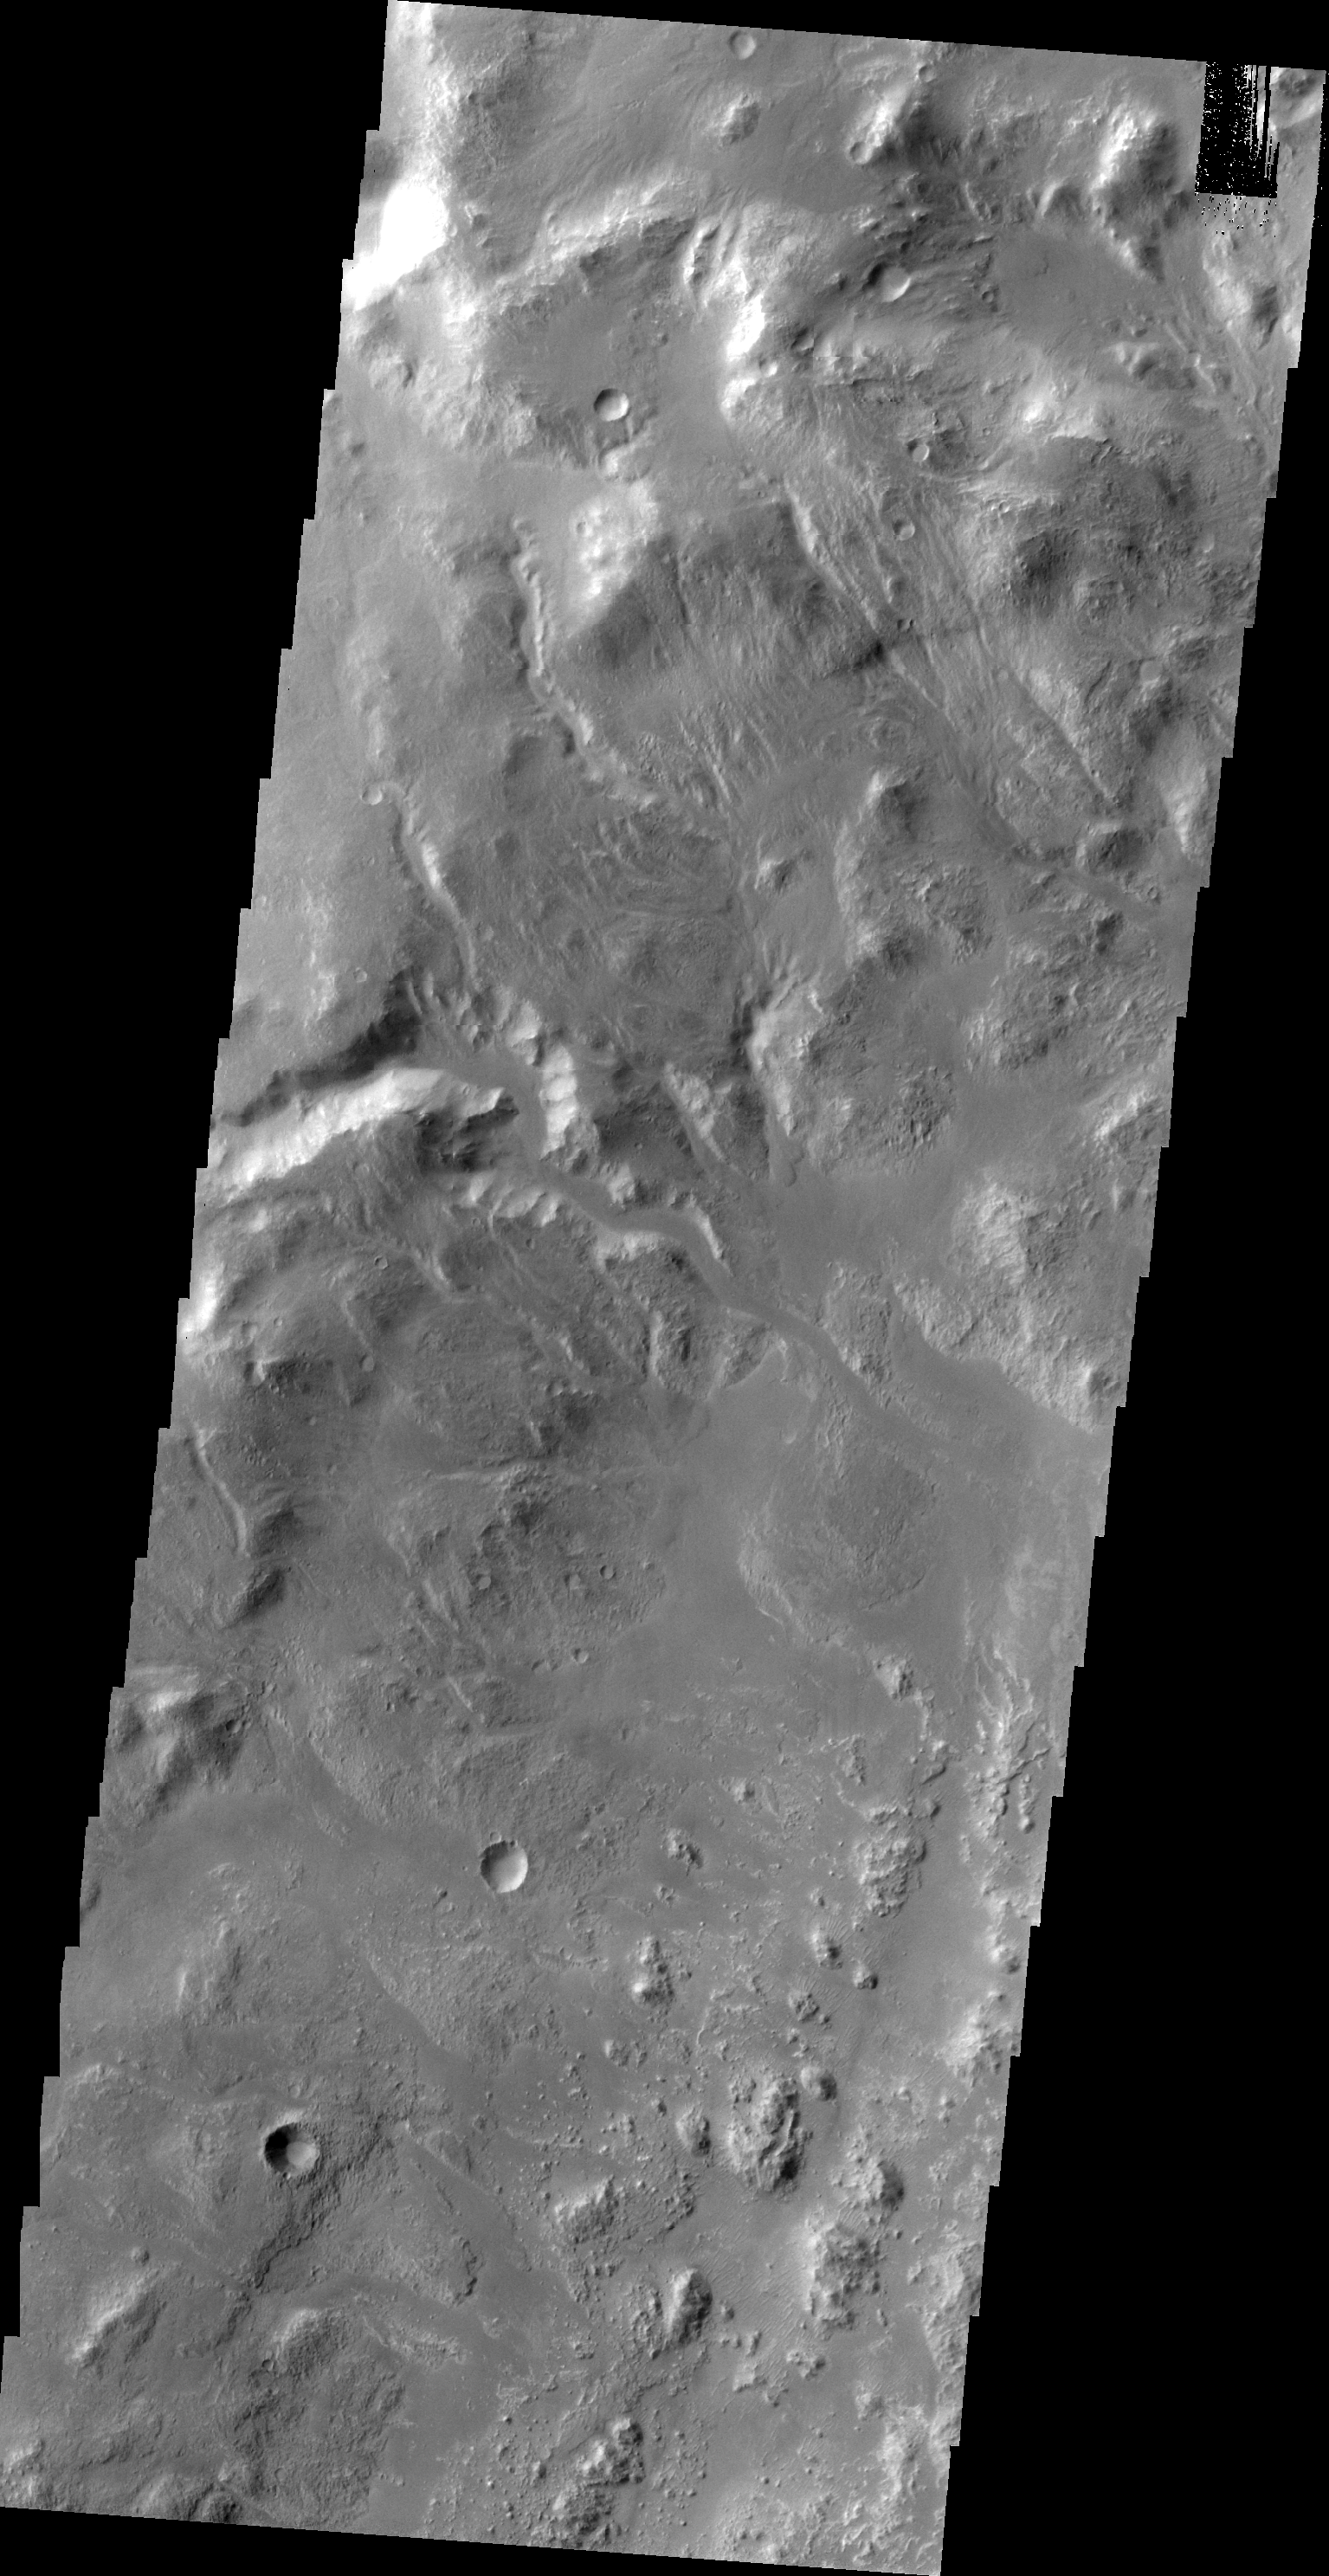

Uzboi Vallis

This VIS image shows the western wall of Uzboi Vallis near the intersection of the vallis and Holden Crater. Many channels dissect the wall of the channel.

Image information: VIS instrument. Latitude -27.2N, Longitude 324.6E. 20 meter/pixel resolution.

Please see the THEMIS Data Citation Note for details on crediting THEMIS images.

Note: this THEMIS visual image has not been radiometrically nor geometrically calibrated for this preliminary release. An empirical correction has been performed to remove instrumental effects. A linear shift has been applied in the cross-track and down-track direction to approximate spacecraft and planetary motion. Fully calibrated and geometrically projected images will be released through the Planetary Data System in accordance with Project policies at a later time.

NASA’s Jet Propulsion Laboratory manages the 2001 Mars Odyssey mission for NASA’s Office of Space Science, Washington, D.C. The Thermal Emission Imaging System (THEMIS) was developed by Arizona State University, Tempe, in collaboration with Raytheon Santa Barbara Remote Sensing. The THEMIS investigation is led by Dr. Philip Christensen at Arizona State University. Lockheed Martin Astronautics, Denver, is the prime contractor for the Odyssey project, and developed and built the orbiter. Mission operations are conducted jointly from Lockheed Martin and from JPL, a division of the California Institute of Technology in Pasadena.

Credit: NASA/JPL/ASU